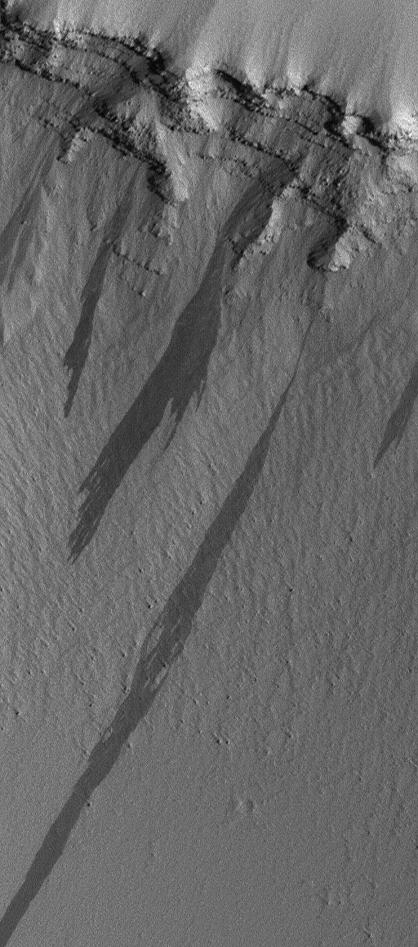

Pavonis Slope Streaks

This Mars Global Surveyor (MGS) Mars Orbiter Camera (MOC) image shows several large, dark slope streaks formed on the wall of a trough on the lower north flank of the giant Tharsis shield volcano, Pavonis Mons. The layered rock in the upper wall of the slope shown here is probably volcanic (lava flows). The ancient lava flows and the troughs cut through them have been thickly mantled by windblown dust. From time to time, dry dust avalanches will create streaks such as those shown here. This scene is located near 4.1°N, 111.5°W, and has been rotated such that north is toward the bottom, west to the right. Sunlight illuminates the scene from the right/lower right. The picture covers an area approximately 0.8 km (1/2 mile) wide by about 1.7 km (~1 mile) long.

Credit: NASA/JPL/Malin Space Science Systems